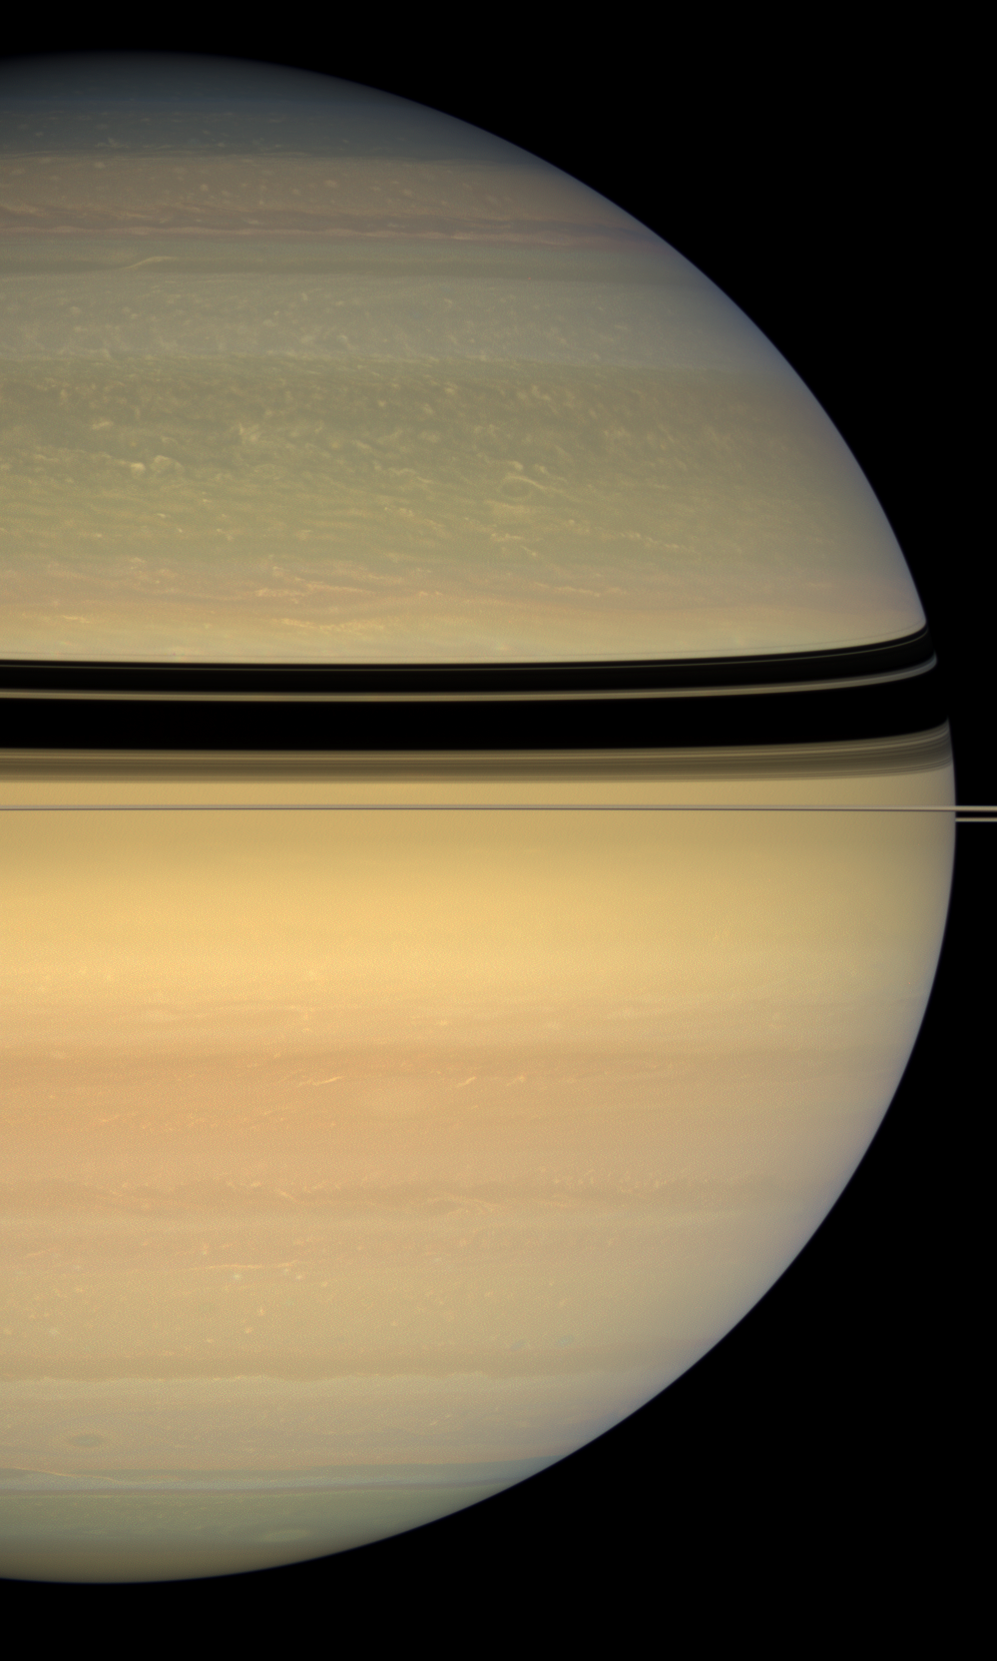

Saturn … Four Years Later

New hues are creeping into Saturn’s northern cloud bands as winter gives way to spring there.

During its first four years of exploration, Cassini has made the Saturn system a familiar place to us Earthlings. The intrepid craft has returned more than 150,000 images since arriving in orbit in mid-2004. In this natural color image, the blues and grays of Saturn’s northern hemisphere, so striking in early Cassini images, are diminishing in intensity with the slow change of seasons on Saturn, and are almost imperceptibly being replaced by pale shades of the colors commonly seen by Cassini in the planet’s southern hemisphere.

This view looks toward the sunlit side of the rings from about less than a degree below the ring plane. Images taken using red, green and blue spectral filters were combined to create this natural color view. The images were acquired with the Cassini spacecraft wide-angle camera on April 23, 2008, at a distance of approximately 1.2 million kilometers (740,000 miles) from Saturn. Image scale is 68 kilometers (42 miles) per pixel.

The Cassini-Huygens mission is a cooperative project of NASA, the European Space Agency and the Italian Space Agency. The Jet Propulsion Laboratory, a division of the California Institute of Technology in Pasadena, manages the mission for NASA’s Science Mission Directorate, Washington, D.C. The Cassini orbiter and its two onboard cameras were designed, developed and assembled at JPL. The imaging operations center is based at the Space Science Institute in Boulder, Colo.

Credit: NASA/JPL/Space Science Institute